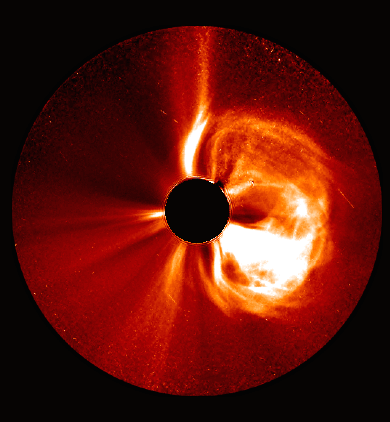

STEREO's View

STEREO witnessed the March 5, 2013, CME from the side of the sun – Earth is far to the left of this picture. While the SOHO images show a halo CME, STEREO shows the CME clearly moving away from Earth. --- CME WEEK: What To See in CME Images Two main types of explosions occur on the sun: solar flares and coronal mass ejections. Unlike the energy and x-rays produced in a solar flare – which can reach Earth at the speed of light in eight minutes – coronal mass ejections are giant, expanding clouds of solar material that take one to three days to reach Earth. Once at Earth, these ejections, also called CMEs, can impact satellites in space or interfere with radio communications. During CME WEEK from Sept. 22 to 26, 2014, we explore different aspects of these giant eruptions that surge out from the star we live with. When a coronal mass ejection blasts off the sun, scientists rely on instruments called coronagraphs to track their progress. Coronagraphs block out the bright light of the sun, so that the much fainter material in the solar atmosphere -- including CMEs -- can be seen in the surrounding space. CMEs appear in these images as expanding shells of material from the sun's atmosphere -- sometimes a core of colder, solar material (called a filament) from near the sun's surface moves in the center. But mapping out such three-dimensional components from a two-dimensional image isn't easy. Watch the slideshow to find out how scientists interpret what they see in CME pictures. The images in the slideshow are from the three sets of coronagraphs NASA currently has in space. One is on the joint European Space Agency and NASA Solar and Heliospheric Observatory, or SOHO. SOHO launched in 1995, and sits between Earth and the sun about a million miles away from Earth. The other two coronagraphs are on the two spacecraft of the NASA Solar Terrestrial Relations Observatory, or STEREO, mission, which launched in 2006. The two STEREO spacecraft are both currently viewing the far side of the sun. Together these instruments help scientists create a three-dimensional model of any CME as its journey unfolds through interplanetary space. Such information can show why a given characteristic of a CME close to the sun might lead to a given effect near Earth, or any other planet in the solar system.

Credit: NASA/STEREO